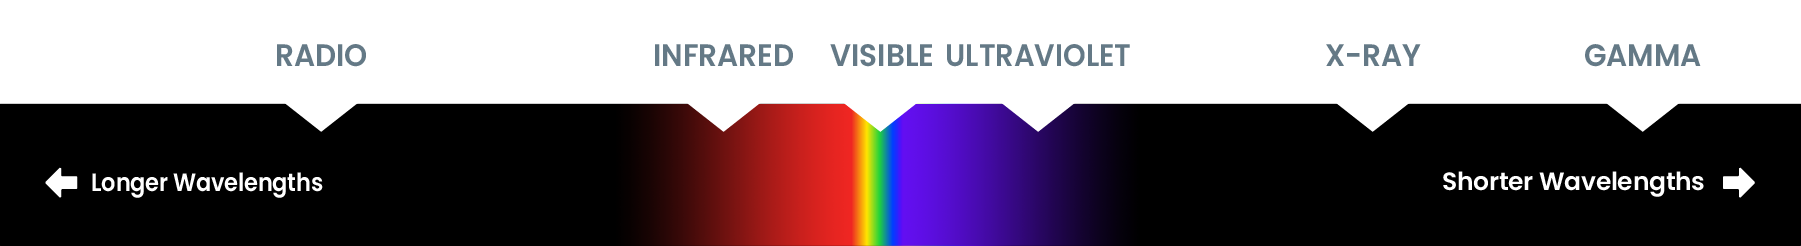

Spectrum Diagram

The electromagnetic spectrum consists of much more than visible light. It includes wavelengths of energy that human eyes can’t perceive.

Credit: NASA and STScI